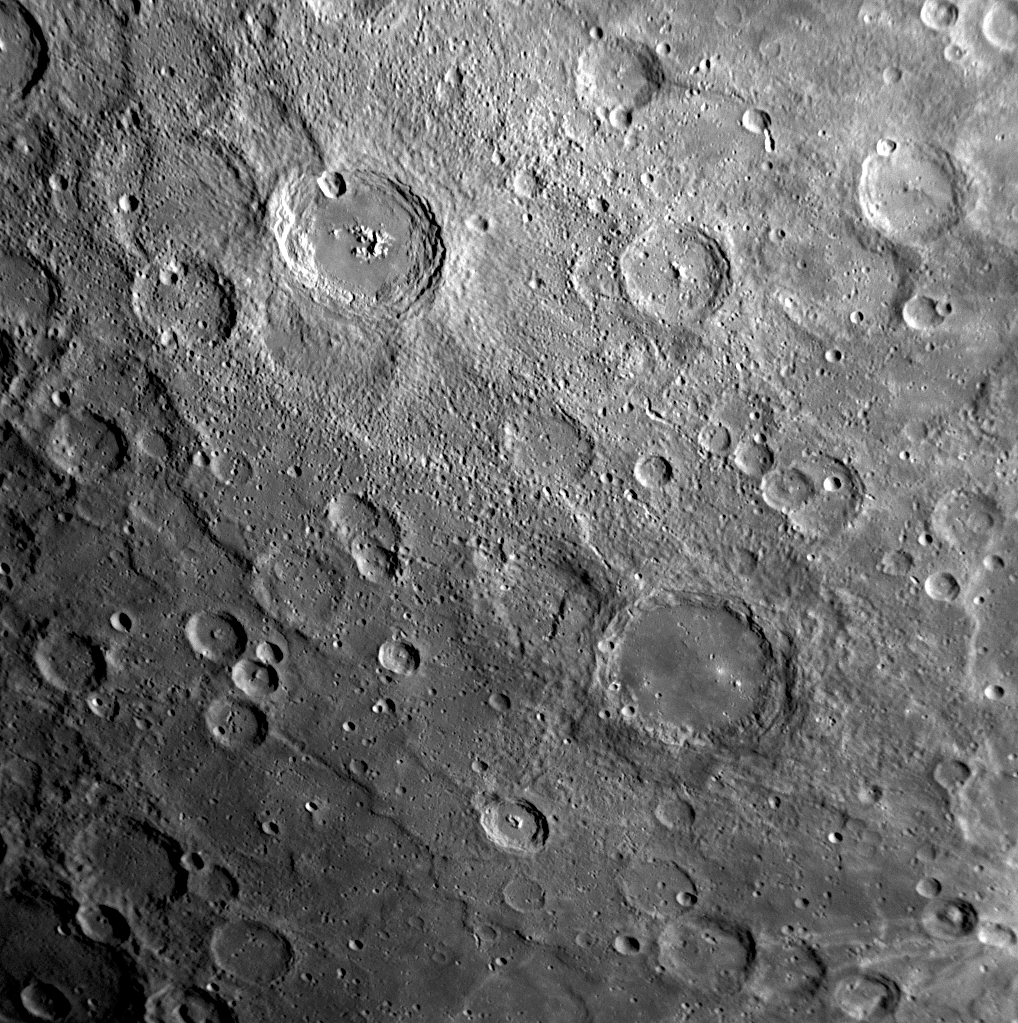

Amaral’s Color Palette

Near the top center of this image is the crater Amaral, recently named for the Brazilian modernist painter Tarsila do Amaral, who lived from 1886 to 1973 (see PIA11762). Amaral crater, with its smooth floor, surrounding ejecta, and small secondary craters, appears noticeably younger than the heavily cratered surface around it. Along with a smooth crater floor, Amaral also has a central peak. Bright material on this peak is of particular interest to members of the MESSENGER Science Team, as it appears to have an unusual color in images acquired in the 11 color filters of the Wide Angle Camera (WAC). In this previously released enhanced color image of Mercury (see PIA11219), the central peak of Amaral (just below center left) appears as a bright blue color in striking contrast to the otherwise orange tones of surface material nearby. The different color of the central peak likely indicates rocks with different chemical composition from those on the neighboring surface.

Date Acquired: January 14, 2008
Image Mission Elapsed Time (MET): 108829116
Instrument: Narrow Angle Camera (NAC) of the Mercury Dual Imaging System (MDIS)
Resolution: 600 meters/pixel (0.37 miles/pixel)
Scale: Amaral crater has a diameter of 106 kilometers (66 miles)
Spacecraft Altitude: 24,100 kilometers (15,000 miles)

These images are from MESSENGER, a NASA Discovery mission to conduct the first orbital study of the innermost planet, Mercury. For information regarding the use of images, see the MESSENGER image use policy.

Credit: NASA/Johns Hopkins University Applied Physics Laboratory/Carnegie Institution of Washington